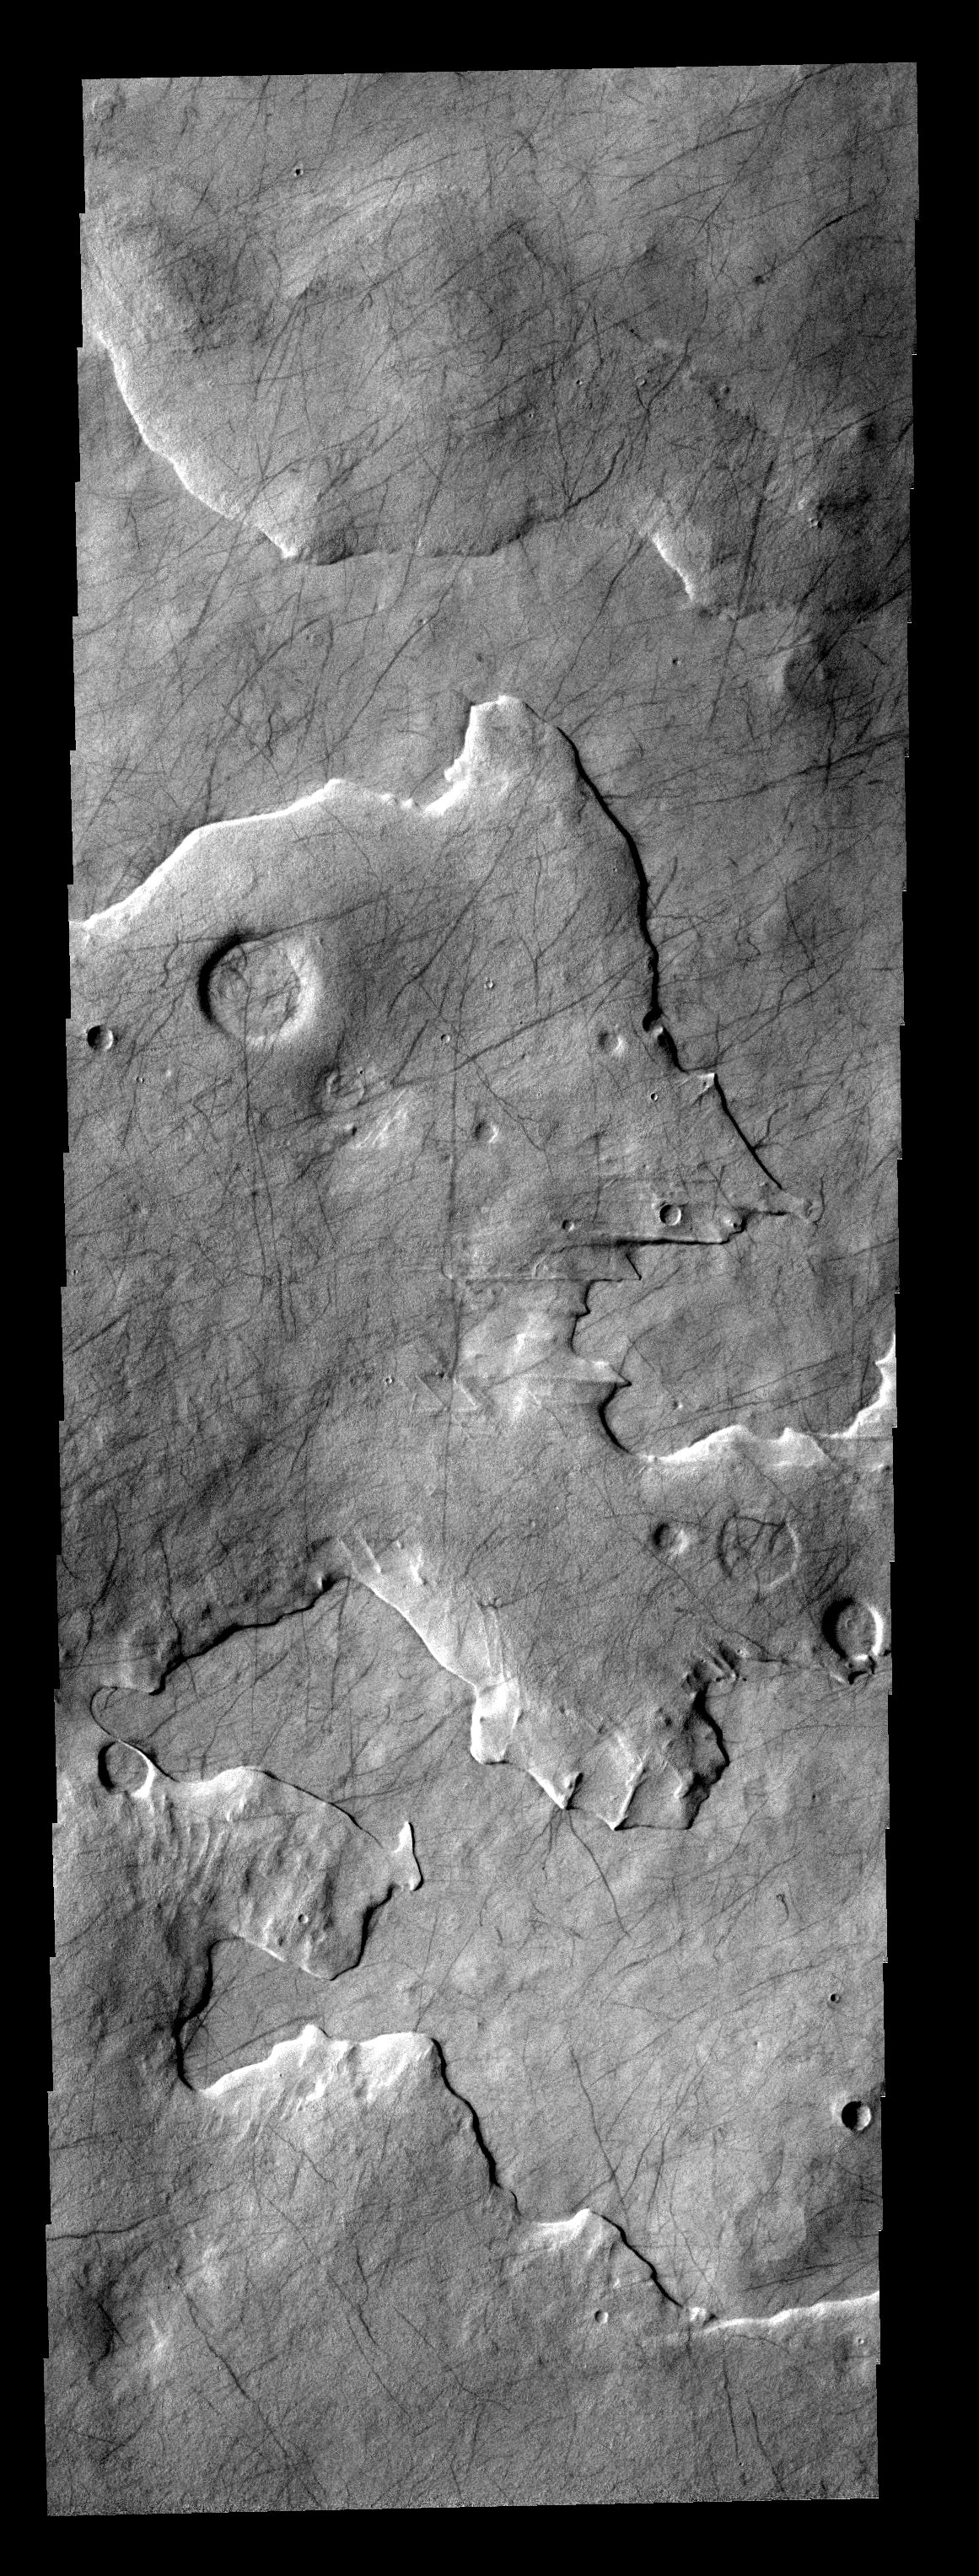

Etched Layers

This layered region is between Aonia Planum and the south pole. The edges of the top layer have a “smoothed” appearance that may be due to ice melting.

Image information: VIS instrument. Latitude -65.2N, Longitude 278.1E. 17 meter/pixel resolution.

Please see the THEMIS Data Citation Note for details on crediting THEMIS images.

Note: this THEMIS visual image has not been radiometrically nor geometrically calibrated for this preliminary release. An empirical correction has been performed to remove instrumental effects. A linear shift has been applied in the cross-track and down-track direction to approximate spacecraft and planetary motion. Fully calibrated and geometrically projected images will be released through the Planetary Data System in accordance with Project policies at a later time.

NASA’s Jet Propulsion Laboratory manages the 2001 Mars Odyssey mission for NASA’s Office of Space Science, Washington, D.C. The Thermal Emission Imaging System (THEMIS) was developed by Arizona State University, Tempe, in collaboration with Raytheon Santa Barbara Remote Sensing. The THEMIS investigation is led by Dr. Philip Christensen at Arizona State University. Lockheed Martin Astronautics, Denver, is the prime contractor for the Odyssey project, and developed and built the orbiter. Mission operations are conducted jointly from Lockheed Martin and from JPL, a division of the California Institute of Technology in Pasadena.

Credit: NASA/JPL/ASU